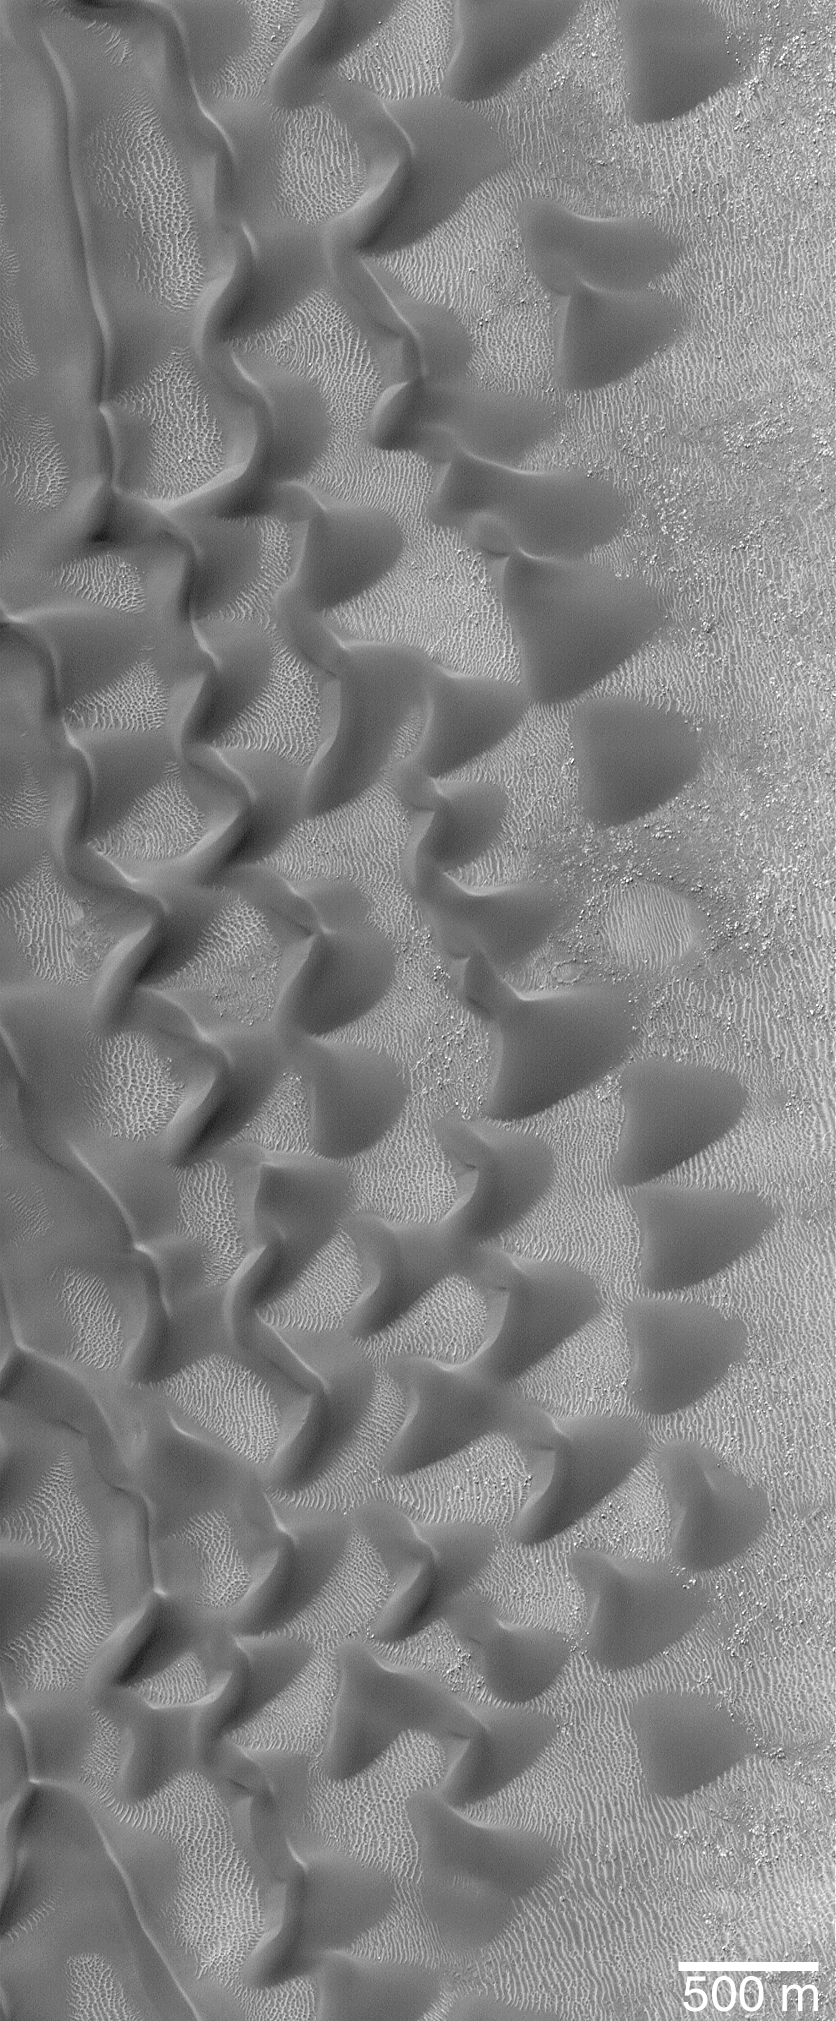

“Sharks Teeth” — Sand Dunes in Proctor Crater

Sometimes, pictures received from Mars Global Surveyor’s Mars Orbiter Camera (MOC) are “just plain pretty.” This image, taken in early September 2000, shows a group of sand dunes at the edge of a much larger field of dark-toned dunes in Proctor Crater. Located at 47.9°S, 330.4°W, in the 170 km (106 mile) diameter crater named for 19th Century British astronomer Richard A. Proctor (1837-1888), the dunes shown here are created by winds blowing largely from the east/northeast. A plethora of smaller, brighter ripples covers the substrate between the dunes. Sunlight illuminates them from the upper left.

Credit: NASA/JPL/MSSS